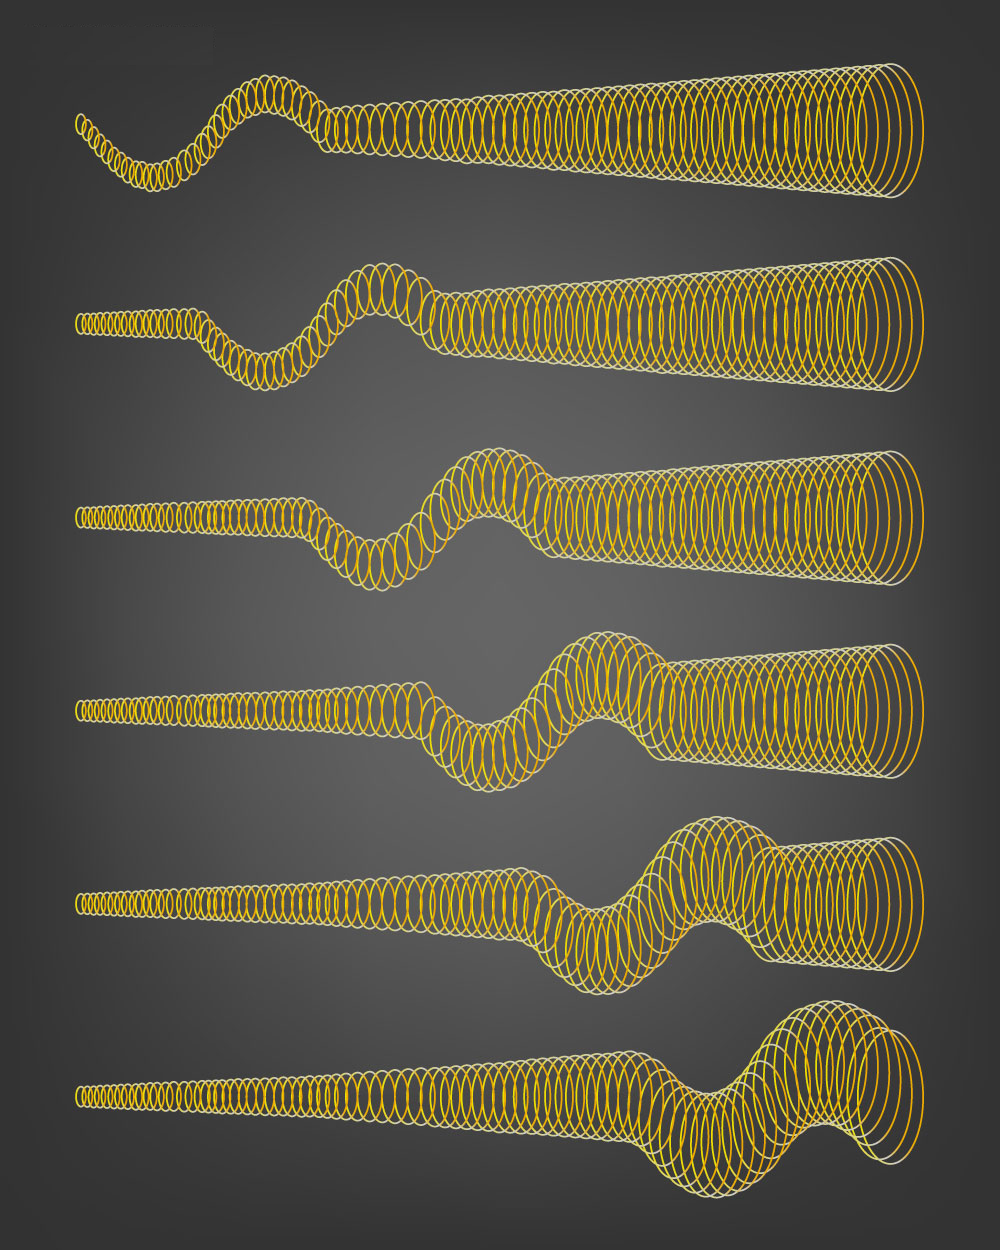

Magnetic Black Hole Waves

This cartoon shows how magnetic waves, called Alfvén S-waves, propagate outward from the base of black hole jets. The jet is a flow of charged particles, called a plasma, which is launched by a black hole. The jet has a helical magnetic field (yellow coil) permeating the plasma. The waves then travel along the jet, in the direction of the plasma flow, but at a velocity determined by both the jet’s magnetic properties and the plasma flow speed. The BL Lac jet examined in a new study is several light-years long, and the wave speed is about 98 percent the speed of light.

Fast-moving magnetic waves emanating from a distant supermassive black hole undulate like a whip whose handle is being shaken by a giant hand, according to a study using data from the National Radio Astronomy Observatory’s Very Long Baseline Array. Scientists used this instrument to explore the galaxy/black hole system known as BL Lacertae (BL Lac) in high resolution.

Credit: NASA/JPL-Caltech